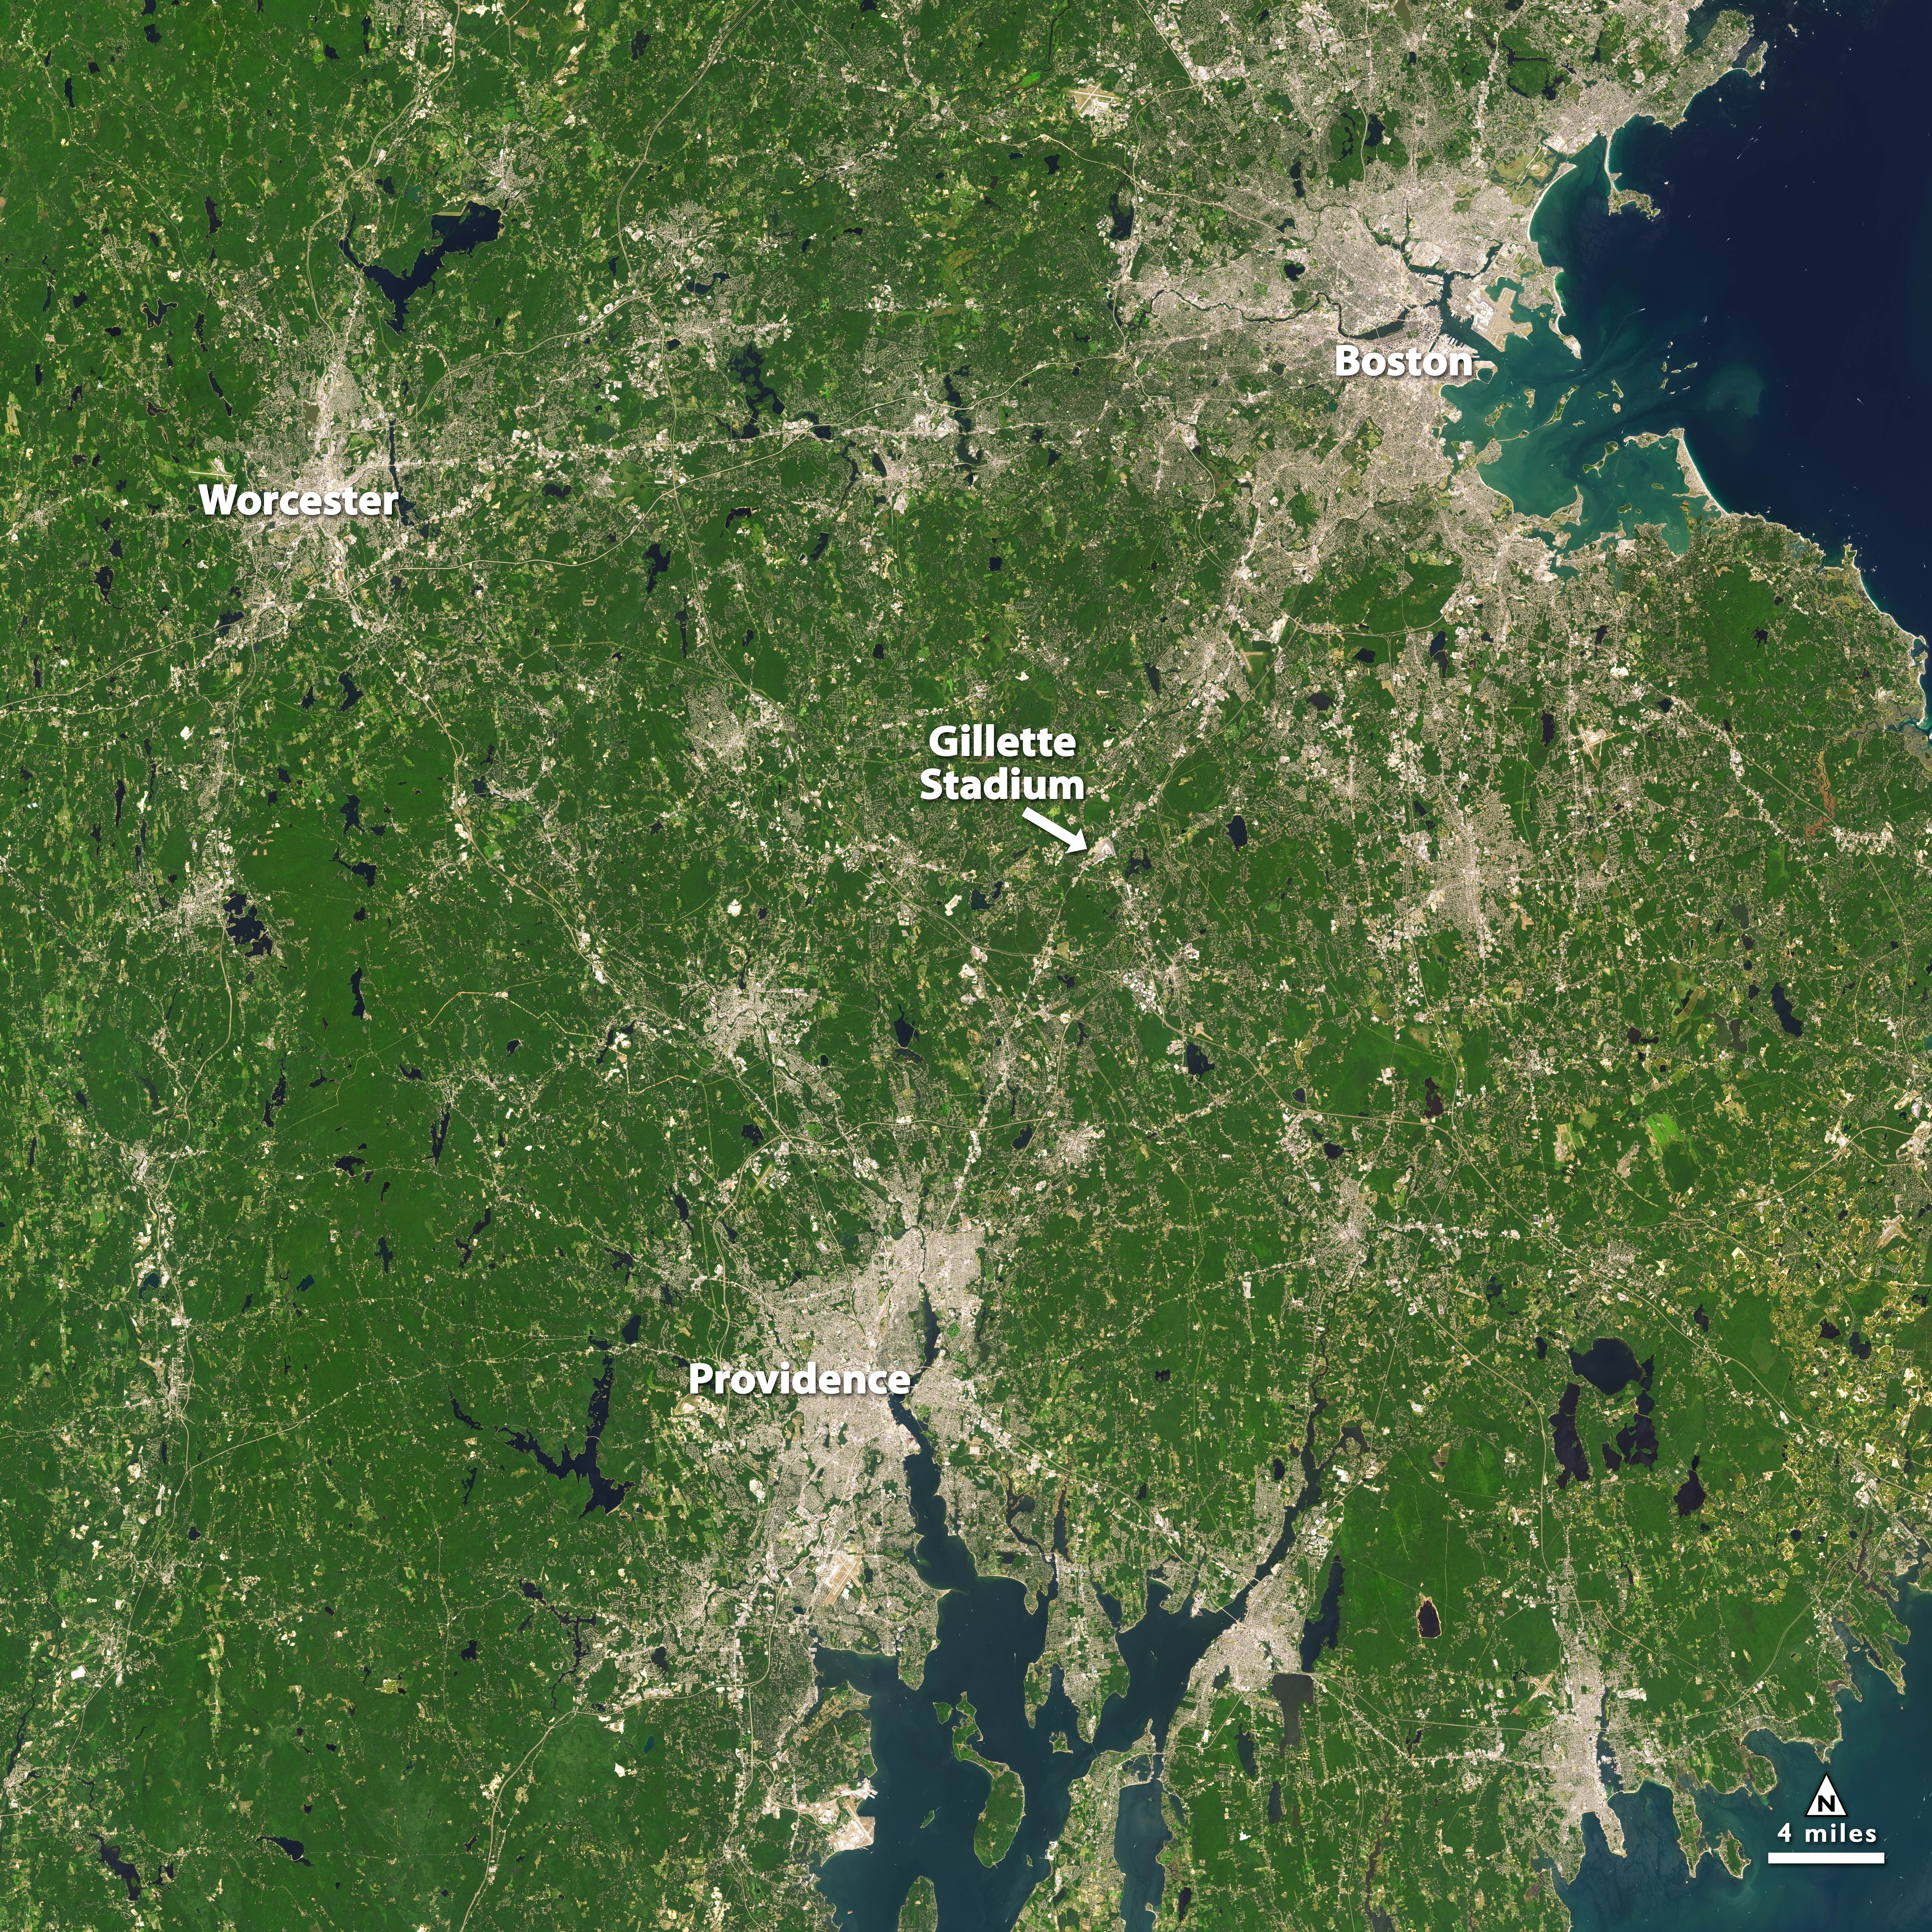

NASA Satellite Captures Super Bowl Cities - Boston/Providence [annotated]

Landsat 7 image of Boston/Providence area acquired August 25, 2014. Landsat 7 is a U.S. satellite used to acquire remotely sensed images of the Earth's land surface and surrounding coastal regions. It is maintained by the Landsat 7 Project Science Office at the NASA Goddard Space Flight Center in Greenbelt, MD. Landsat satellites have been acquiring images of the Earth’s land surface since 1972. Currently there are more than 2 million Landsat images in the National Satellite Land Remote Sensing Data Archive.

Credit: NASA/GSFC/Landsat 7